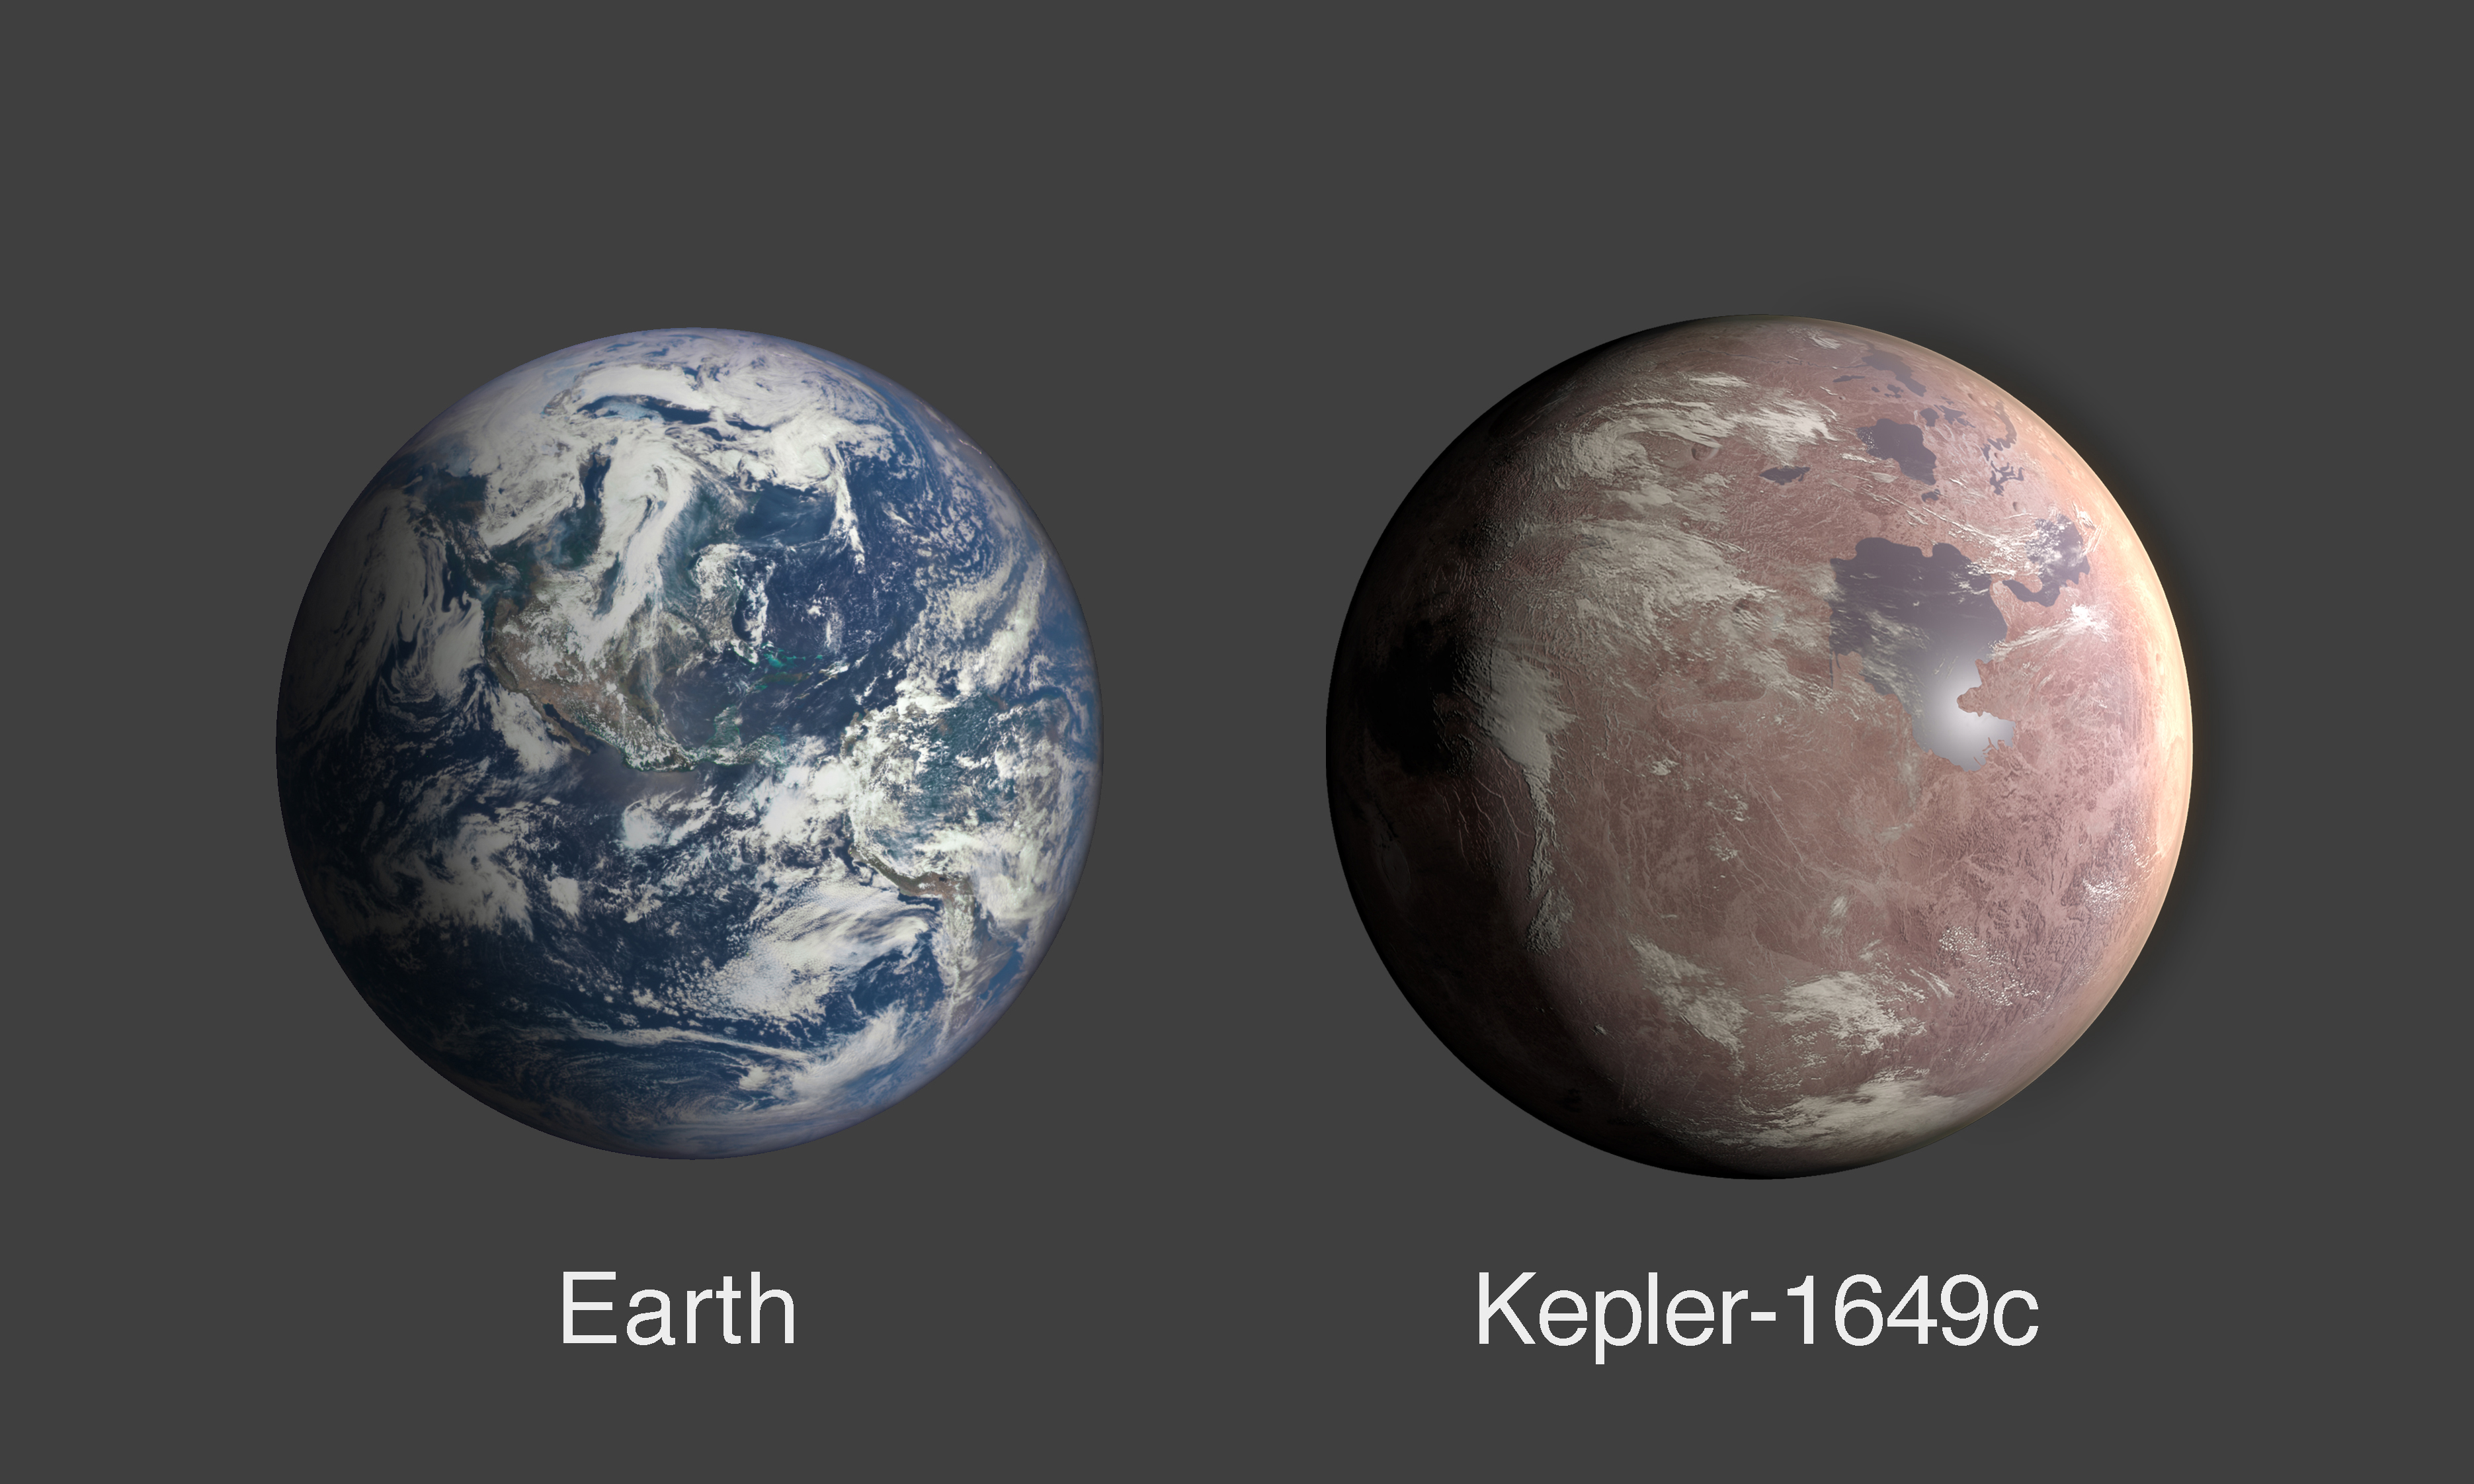

Comparing the Size of Exoplanet Kepler-1649c and Earth (Illustration)

This graphic compares the size of Earth and Kepler-1649c, an exoplanet only 1.06 times larger than Earth by radius.

Credit: NASA/Ames Research Center/Daniel Rutter